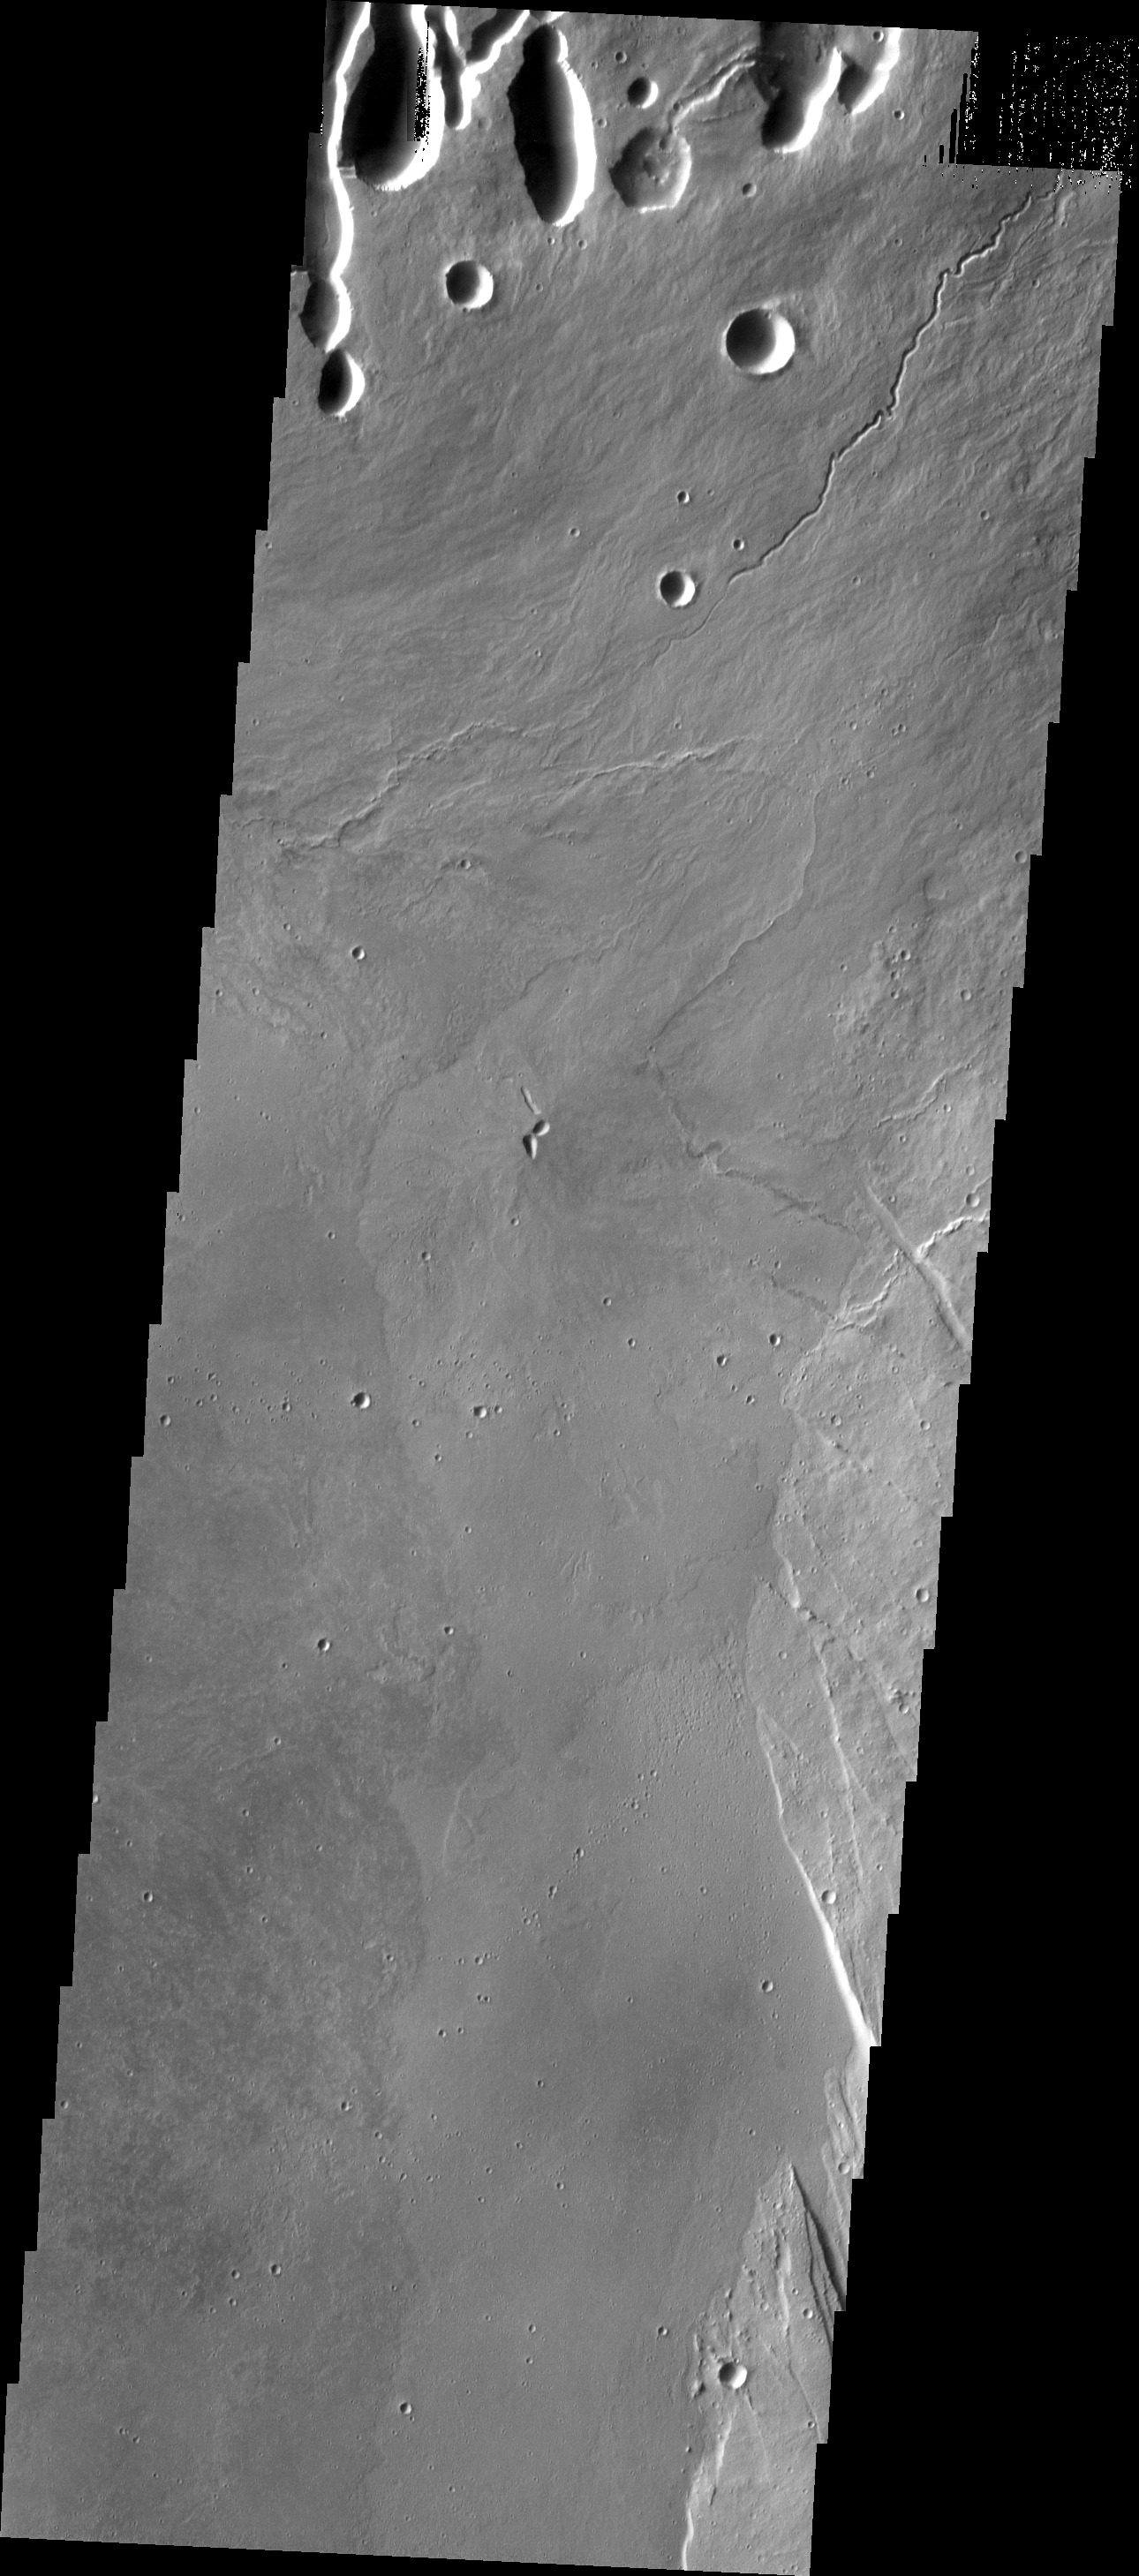

Investigating Mars: Arsia Mons

This THEMIS image shows part of the caldera floor of Arsia Mons. It is not uncommon for calderas to have “flat” floors after the final explosive eruption the empties the subsurface magma chamber. There may still be some magma or superheated rock left after the collapse that will fill in part of the depression. Additionally, over time erosion will work to level the topography. Within Arsia Mons there was renewed activity that occurred within the caldera along the alignment of the NE/SW trend of the three large volcanoes. This ongoing, low volume actitivity is similar to the lava lake in Kilauea in Hawaii. Small flows are visible throughout this image. In the center of the image is a small “L” shaped feature. This is the summit vent for the volcanic flows around it. The flows have lapped up against the caldera wall, filling in faults left by the caldera formation and increasing the elevation of the surface in this region of the caldera.

Arsia Mons is the southernmost of the Tharsis volcanoes. It is 270 miles (450km) in diameter, almost 12 miles (20km) high, and the summit caldera is 72 miles (120km) wide. For comparison, the largest volcano on Earth is Mauna Loa. From its base on the sea floor, Mauna Loa measures only 6.3 miles high and 75 miles in diameter. A large volcanic crater known as a caldera is located at the summit of all of the Tharsis volcanoes. These calderas are produced by massive volcanic explosions and collapse. The Arsia Mons summit caldera is larger than many volcanoes on Earth.

The Odyssey spacecraft has spent over 15 years in orbit around Mars, circling the planet more than 69000 times. It holds the record for longest working spacecraft at Mars. THEMIS, the IR/VIS camera system, has collected data for the entire mission and provides images covering all seasons and lighting conditions. Over the years many features of interest have received repeated imaging, building up a suite of images covering the entire feature. From the deepest chasma to the tallest volcano, individual dunes inside craters and dune fields that encircle the north pole, channels carved by water and lava, and a variety of other feature, THEMIS has imaged them all. For the next several months the image of the day will focus on the Tharsis volcanoes, the various chasmata of Valles Marineris, and the major dunes fields. We hope you enjoy these images!

Credit: NASA/JPL-Caltech/ASU